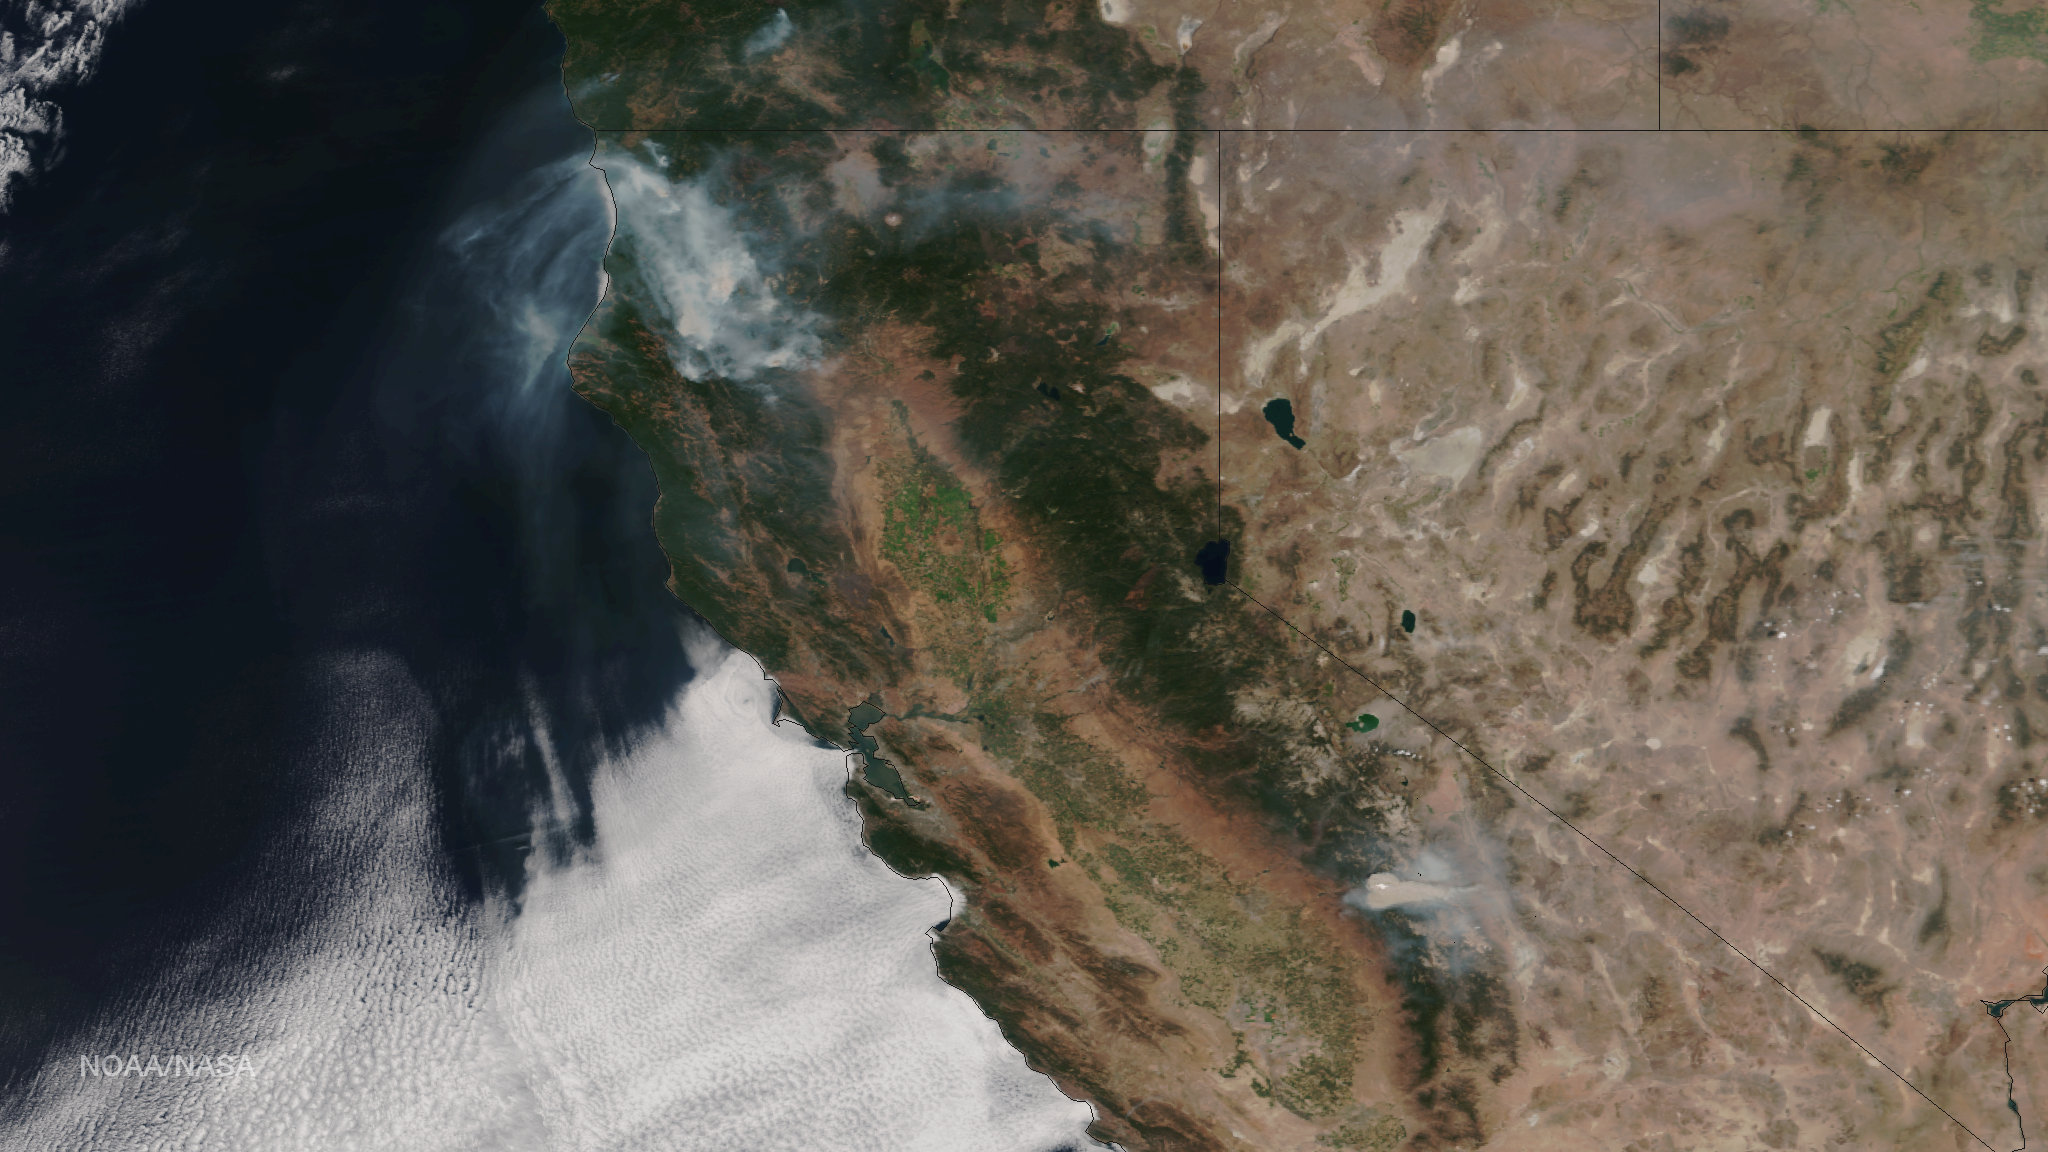

Wildfires in California, August 17, 2015

Very hot, dry and unstable conditions in California and across the Pacific Northwest add to the challenges facing firefighters as they battle blazes around the region. Cal Fire is urging Californians to be extremely cautious, especially for the next few days, as the current conditions increase the dangers authorities face. This image was taken by NASA-NOAA's Suomi NPP satellite's VIIRS instrument around 2145 UTC (5:45 p.m. EDT) on August 17, 2015. Northern California is seeing smoke from the River Complex, Route Complex, South Complex, Fork Complex and Mad River Complex fires combine over a large area of the Shasta-Trinity National Forest west of Redding, California, while the Rough Fire in Fresno County is spreading toward the Black Rock Reservoir, causing evacuations and road closures. Fires across the Pacific Northwest aren't limited to California. Please see the Suomi NPP VIIRS composites in NOAA View to see the growth and extent of fires over the past weeks.

Credit: NASA/NOAA via NOAA Environmental Visualization Laboratory